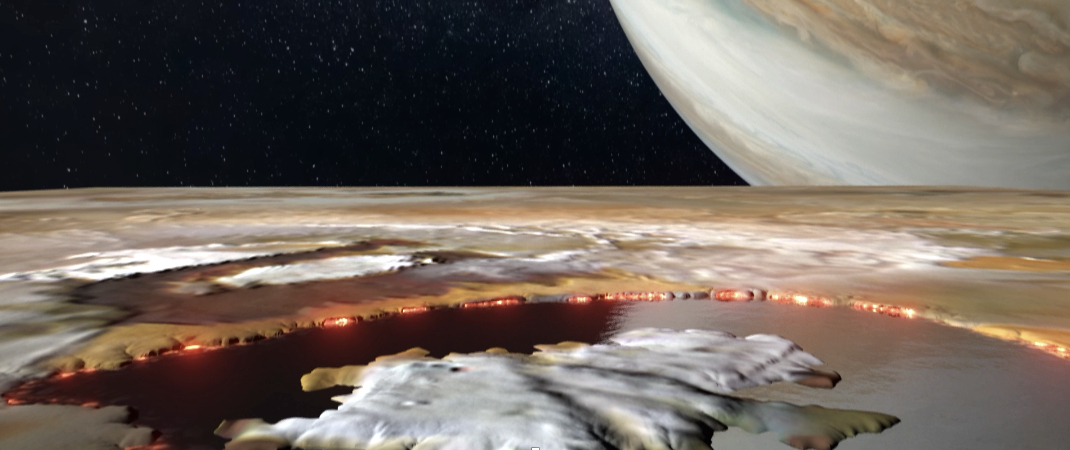

Looking Into Io’s Loki Patera (Artist’s Concept)

Created using data collected by the JunoCam imager aboard NASA’s Juno spacecraft, this animation is an artist’s concept that shows an aerial view of Loki Patera, a lava lake on the Jovian moon Io. The 124-mile-long (200-kilometer-long) lake is filled with magma, rimmed with hot lava, and dotted with islands. Loki provided a spectacular reflection when imaged by JunoCam during flybys of the moon in December 2023 and February 2024, suggesting it and other parts of Io’s surface are as smooth as glass.

The large island in Loki Patera does not have a name.

Credit: NASA/JPL-Caltech/SwRI/MSSS